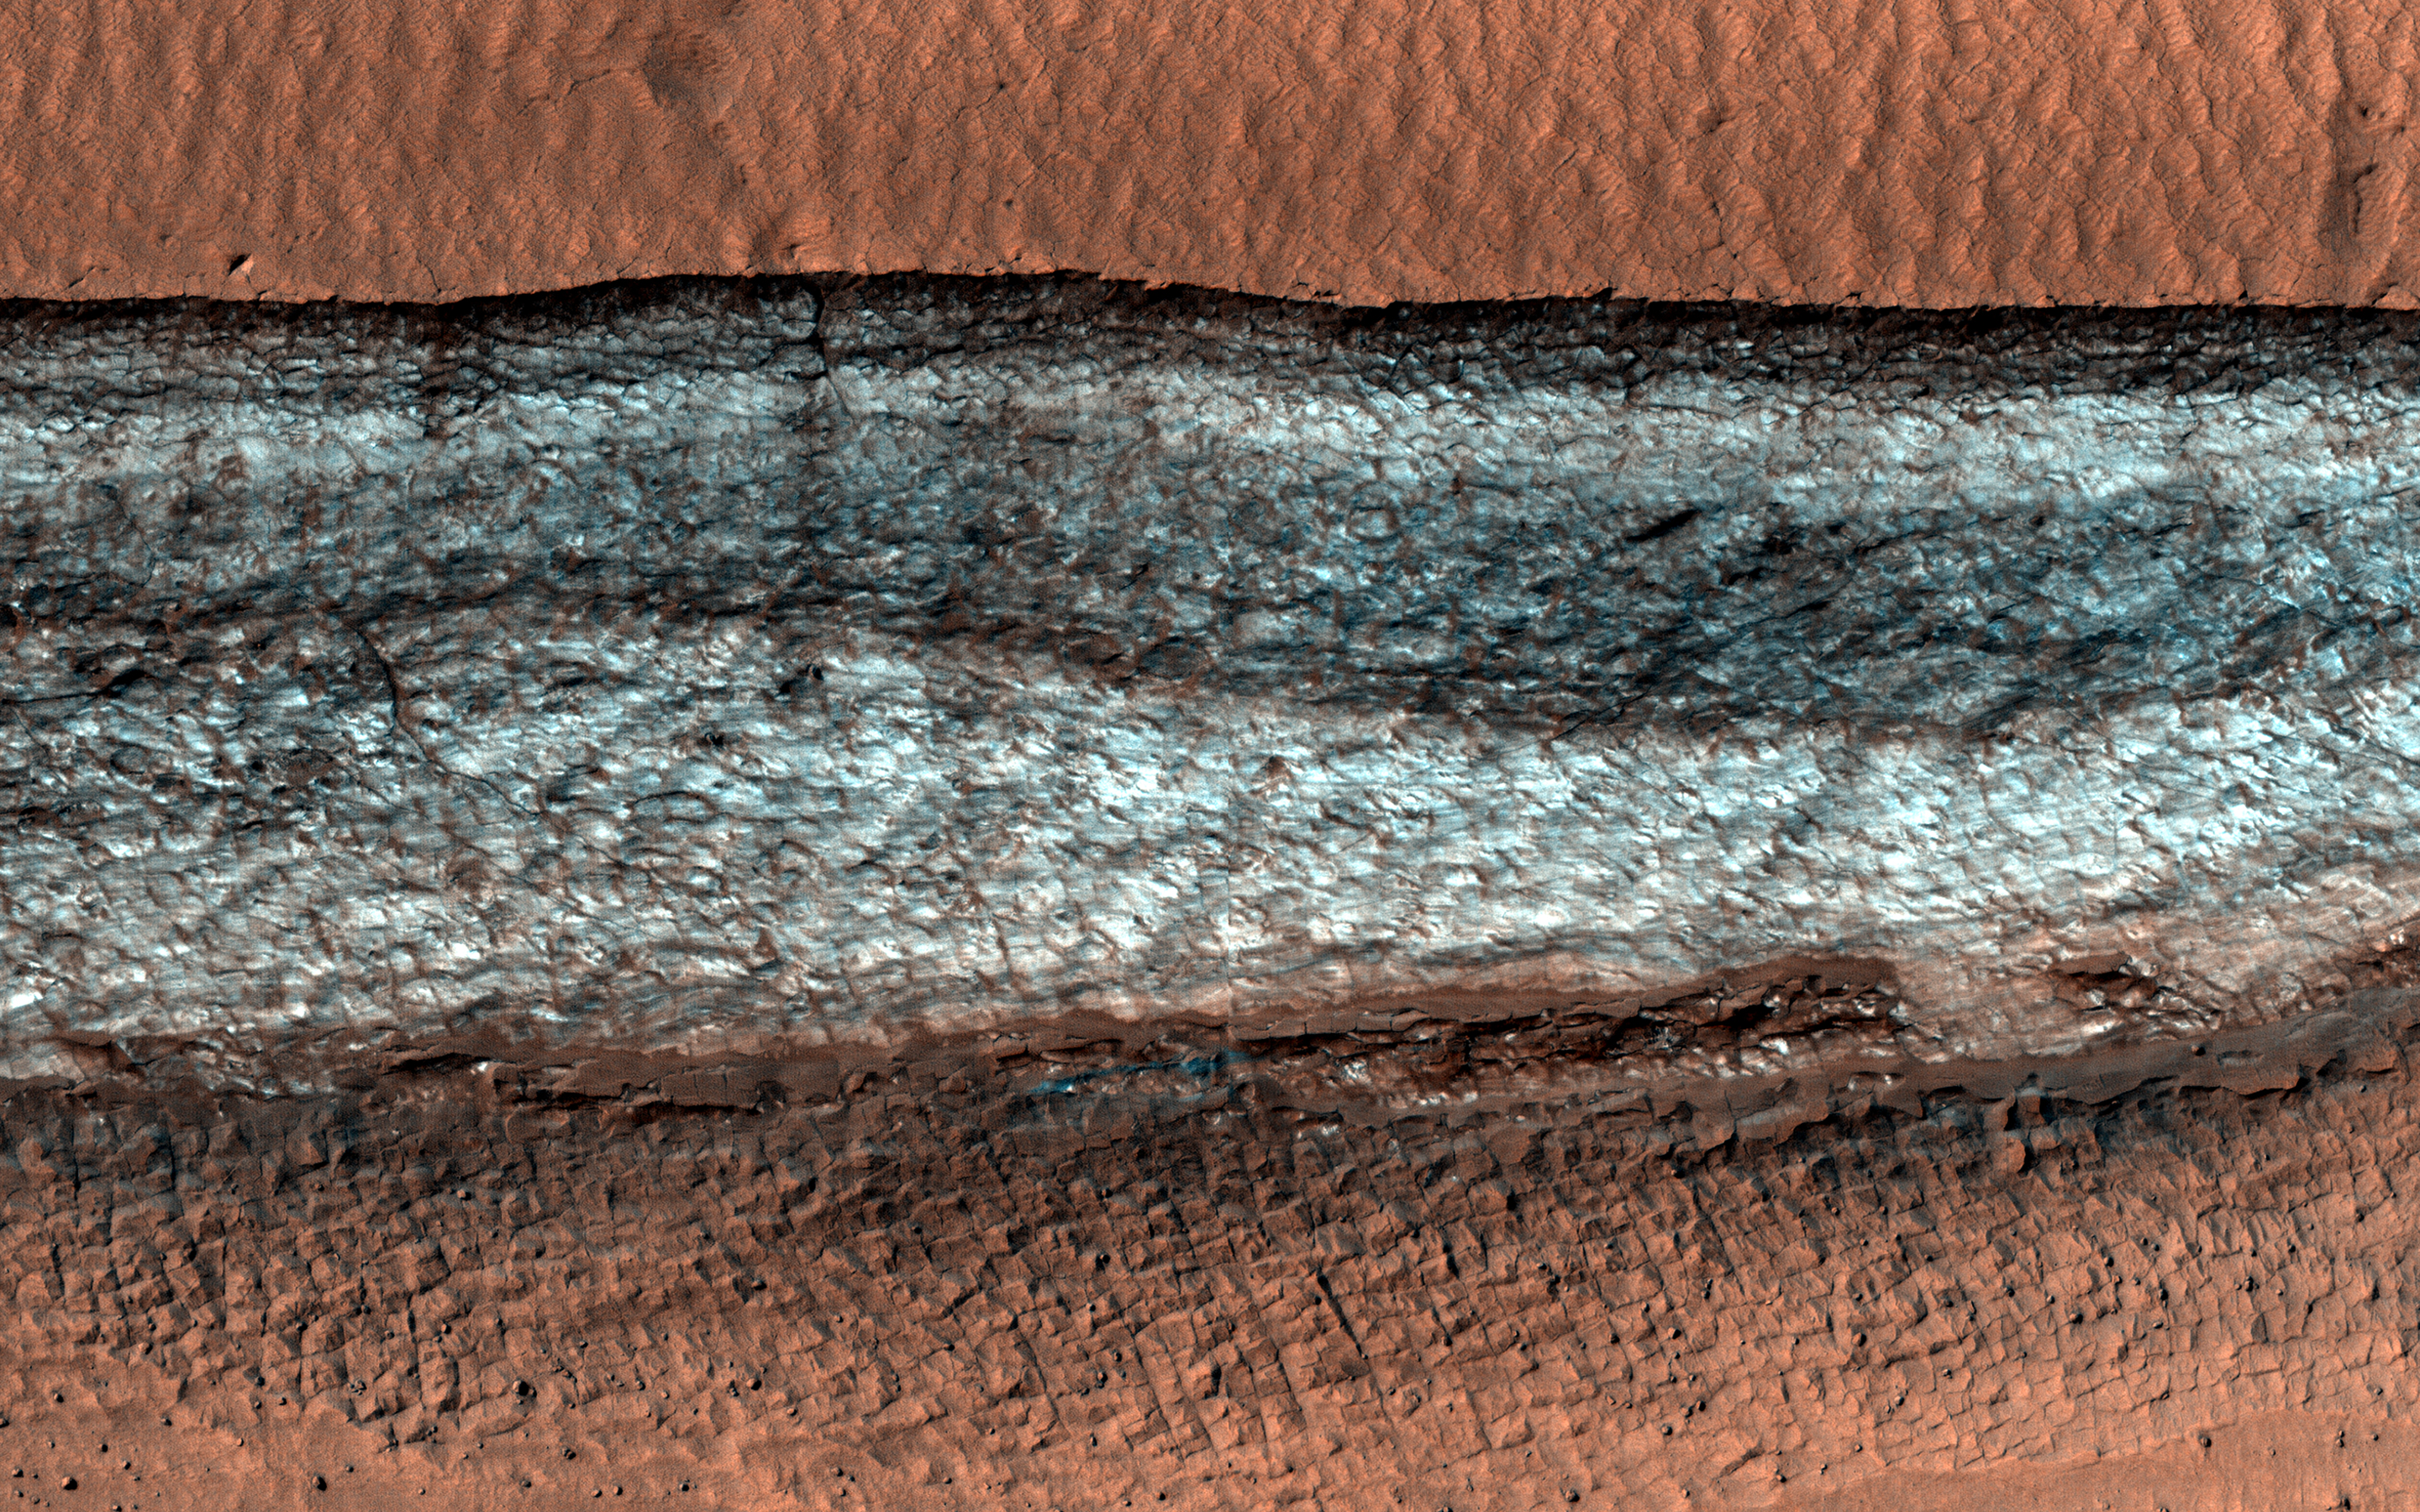

Cliffs of Ice

The mid-latitudes of Mars are mostly covered with smooth material that scientists have suspected to be ice for some time. The ground is uniform and dusty and does not reveal many clues about what lies beneath the surface.

However, sometimes a feature like a cliff cuts through the terrain and gives us a glimpse of this buried icy material. The cliff in this image is one example out of a few dozen that are known.

The bright material on the cliff face is icy and is preserved only because the cliff points away from the equator, so it is shaded most of the time. Faint bands on the cliff might indicate layers in the ice that record different climate conditions. We do not know how much time this ice took to accumulate here, but studies elsewhere on Mars indicate that material like this is sometimes at least tens of millions of years old.

The map is projected here at a scale of 25 centimeters (9.8 inches) per pixel. (The original image scale is 25.1 centimeters [9.9 inches] per pixel [with 1 x 1 binning]; objects on the order of 75 centimeters [29.5 inches] across are resolved.) North is up.

This is a stereo pair with ESP_074980_1225.

The University of Arizona, in Tucson, operates HiRISE, which was built by Ball Aerospace & Technologies Corp., in Boulder, Colorado. NASA’s Jet Propulsion Laboratory, a division of Caltech in Pasadena, California, manages the Mars Reconnaissance Orbiter Project for NASA’s Science Mission Directorate, Washington.

Credit: NASA/JPL-Caltech/University of Arizona